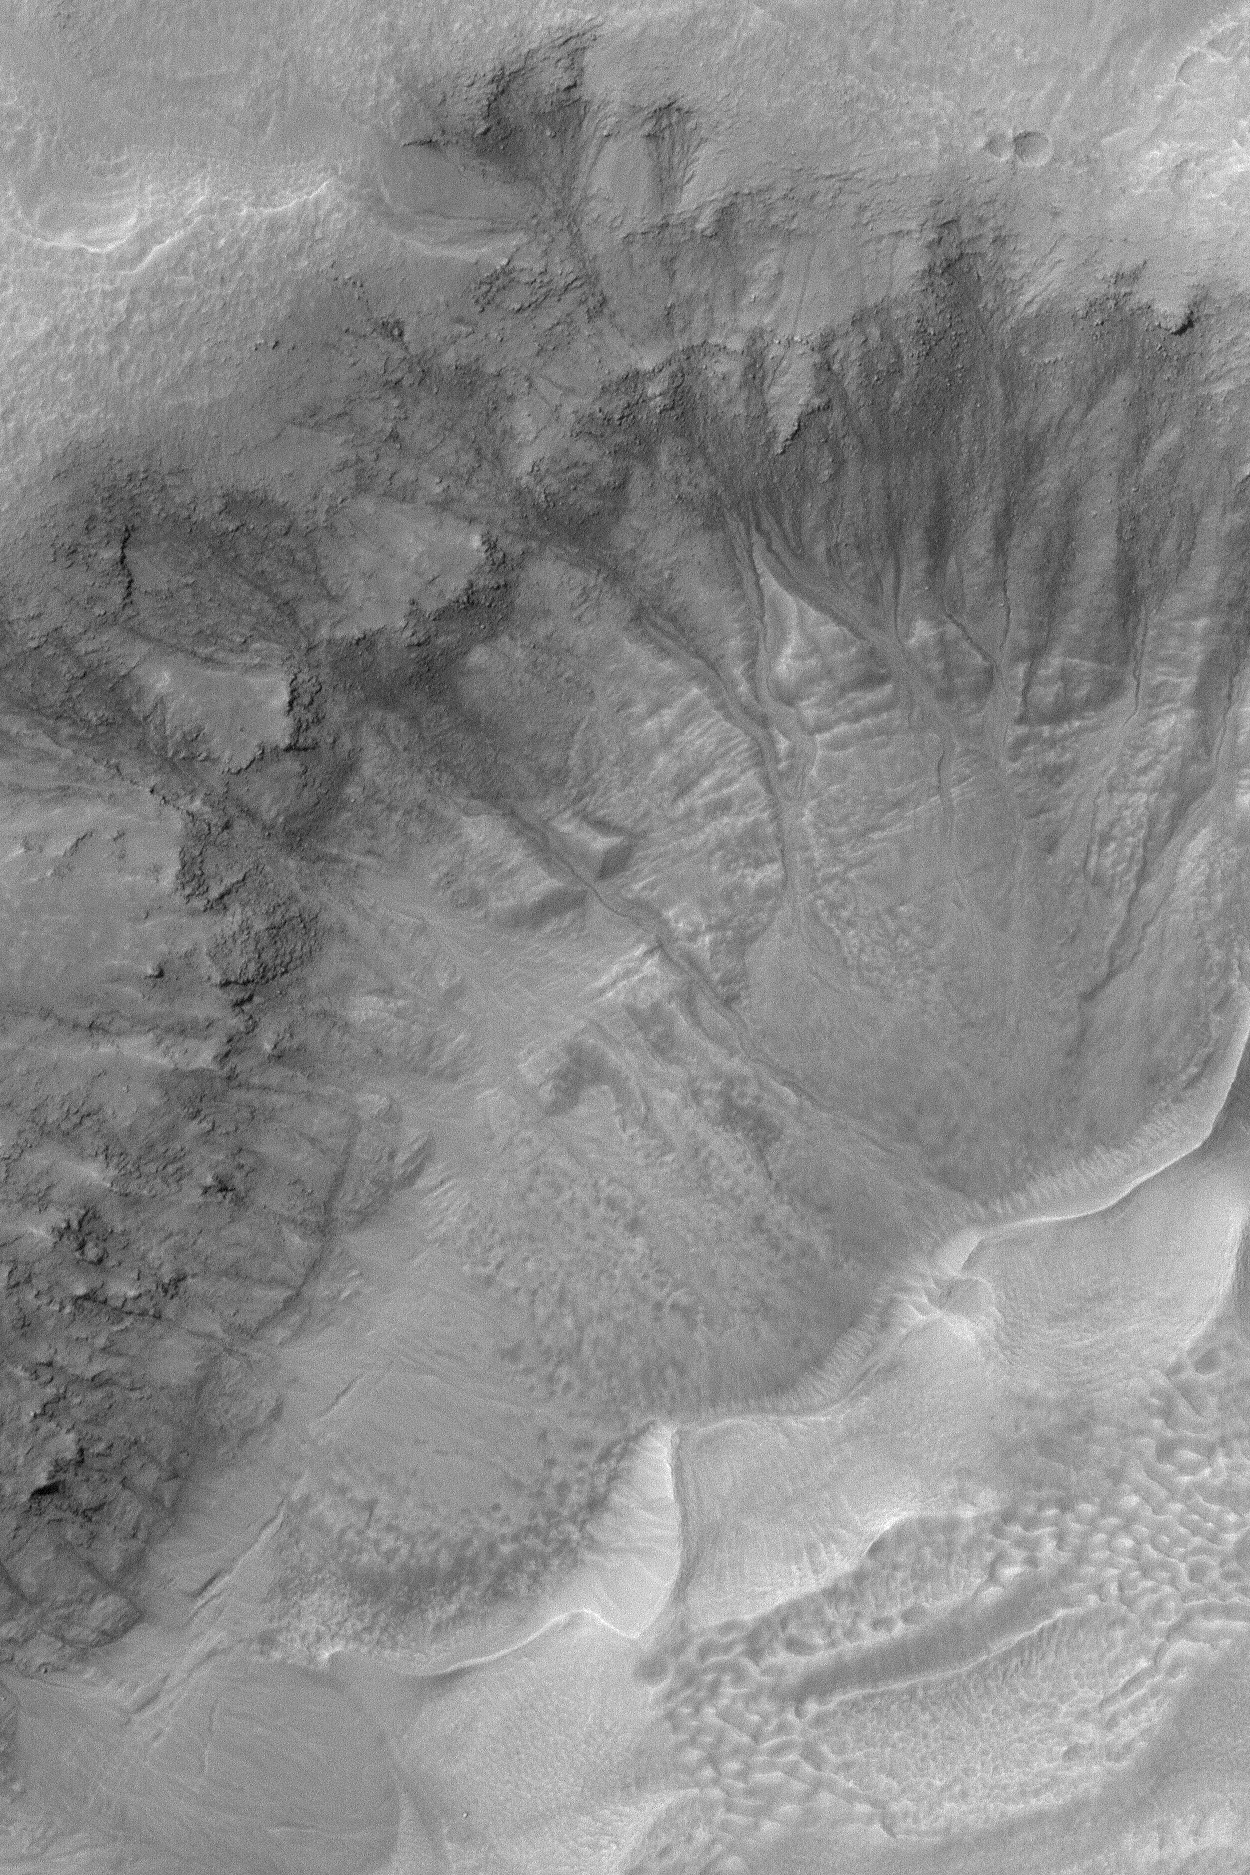

Gullies in Crater

2 April 2004
This Mars Global Surveyor (MGS) Mars Orbiter Camera (MOC) image shows gullies in the wall of a large southern mid-latitude impact crater located near 39.8°S, 202.0°W. The gullies might have formed by transport of water and sediment down these crater slopes. Alternatively, a fluid other than water may have been involved (e.g., carbon dioxide), but most investigators agree that water is most likely. The image covers an area about 3 km (1.9 mi) across. Sunlight illuminates the scene from the upper left.

Credit: NASA/JPL/Malin Space Science Systems